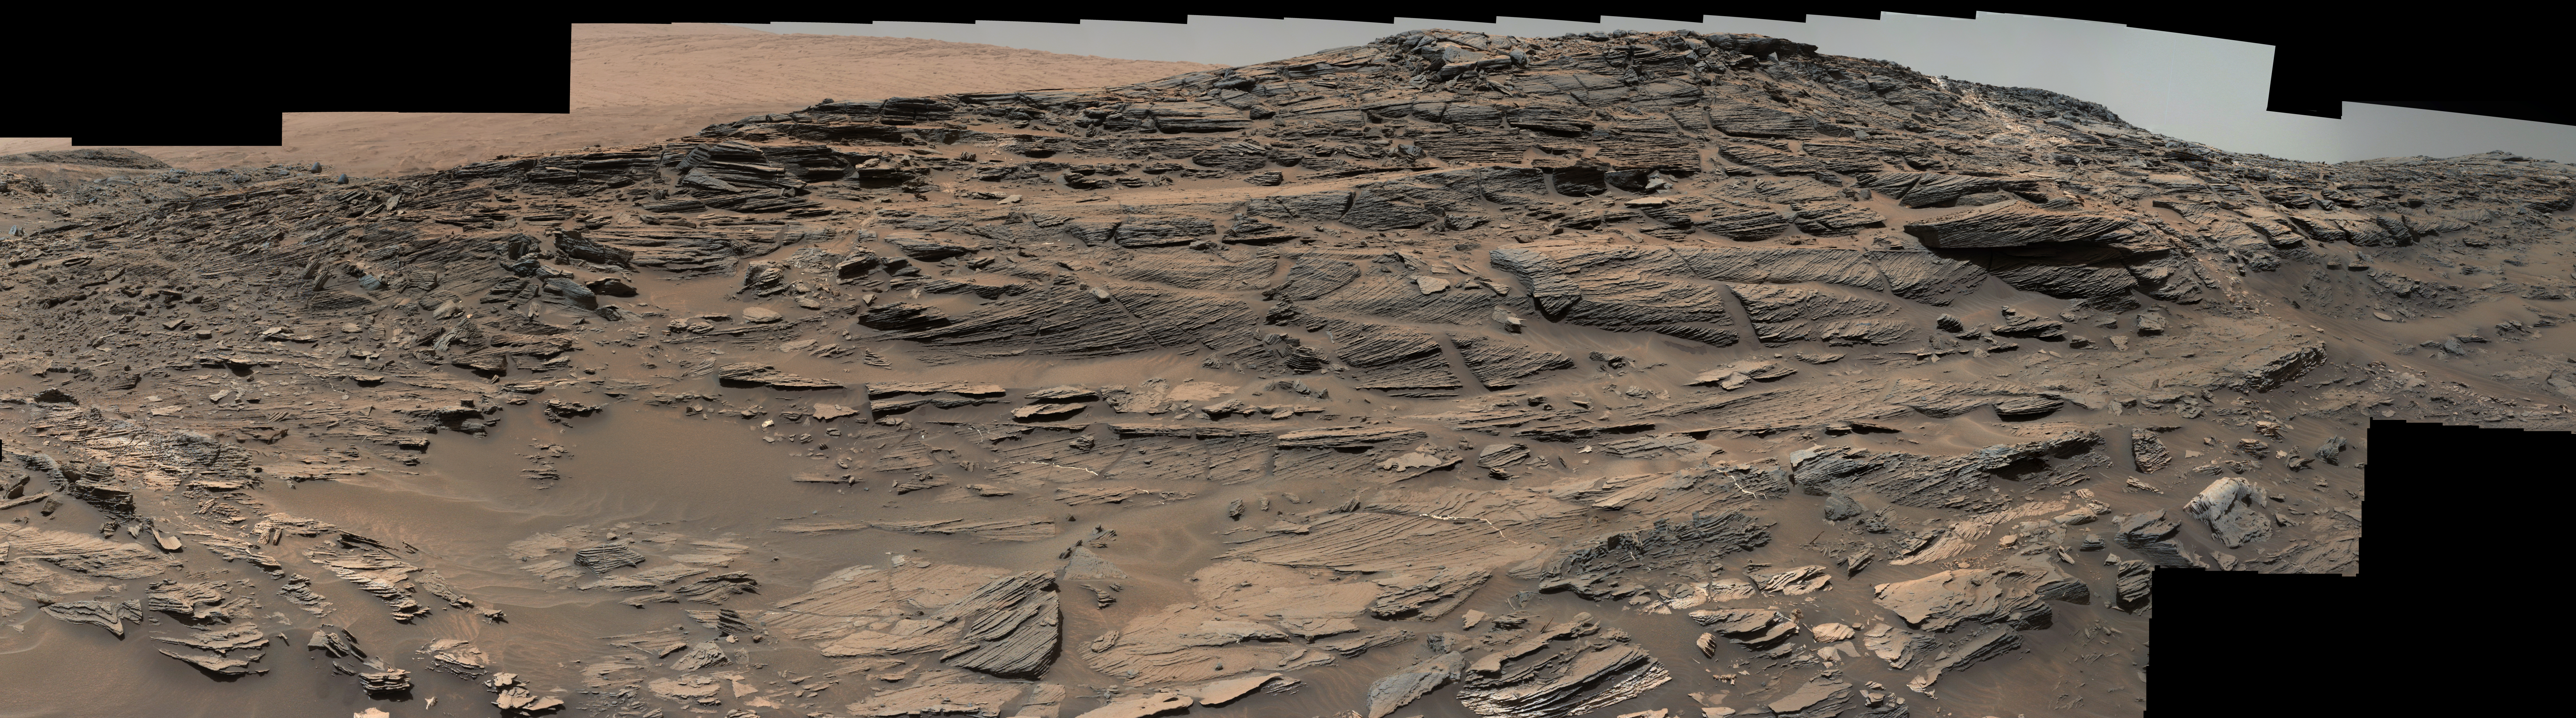

Vista from Curiosity Shows Crossbedded Martian Sandstone

Figure 1

Download the full resolution annotated TIFF file

Large-scale crossbedding in the sandstone of this ridge on a lower slope of Mars’ Mount Sharp is common in petrified sand dunes.

The scene combines multiple images taken with both cameras of the Mast Camera (Mastcam) on Curiosity on Aug. 27, 2015, during the 1,087th Martian day, or sol of the rover’s work on Mars. It spans from east, at left, to south-southwest. Figure 1 includes a scale bar of 200 centimeters (about 6.6 feet).

Sets of bedding laminations lie at angles to each other. Such crossbedding is common in wind-deposited sandstone of the U.S. Southwest. An example from Utah is pictured at http://3dparks.wr.usgs.gov/zion/html2/3d153.html.

The sandstone in the image from Mars is part of the Stimson unit on Mount Sharp. The color of the Mastcam mosaic has been approximately white-balanced to resemble how the scene would appear under daytime lighting conditions on Earth. The component images in the center and upper portion of the mosaic are from Mastcam’s right-eye camera, which is equipped with a 100-millimeter-focal-length telephoto lens. Images used in the foreground and at far left and right were taken with Mastcam’s left-eye camera, using a wider-angle, 34-millimeter lens.

Malin Space Science Systems, San Diego, built and operates Curiosity’s Mastcam. NASA’s Jet Propulsion Laboratory, a division of the California Institute of Technology, Pasadena, built the rover and manages the project for NASA’s Science Mission Directorate, Washington. For more information about Curiosity, visit http://www.nasa.gov/msl and http://mars.jpl.nasa.gov/msl .

More information about Curiosity is online at http://www.nasa.gov/msl and http://mars.jpl.nasa.gov/msl/.

Photojournal Note: Also available is the full resolution TIFF file PIA19818_full.tif. This file may be too large to view from a browser; it can be downloaded onto your desktop by right-clicking on the previous link and viewed with image viewing software.

Credit: NASA/JPL-Caltech/MSSS